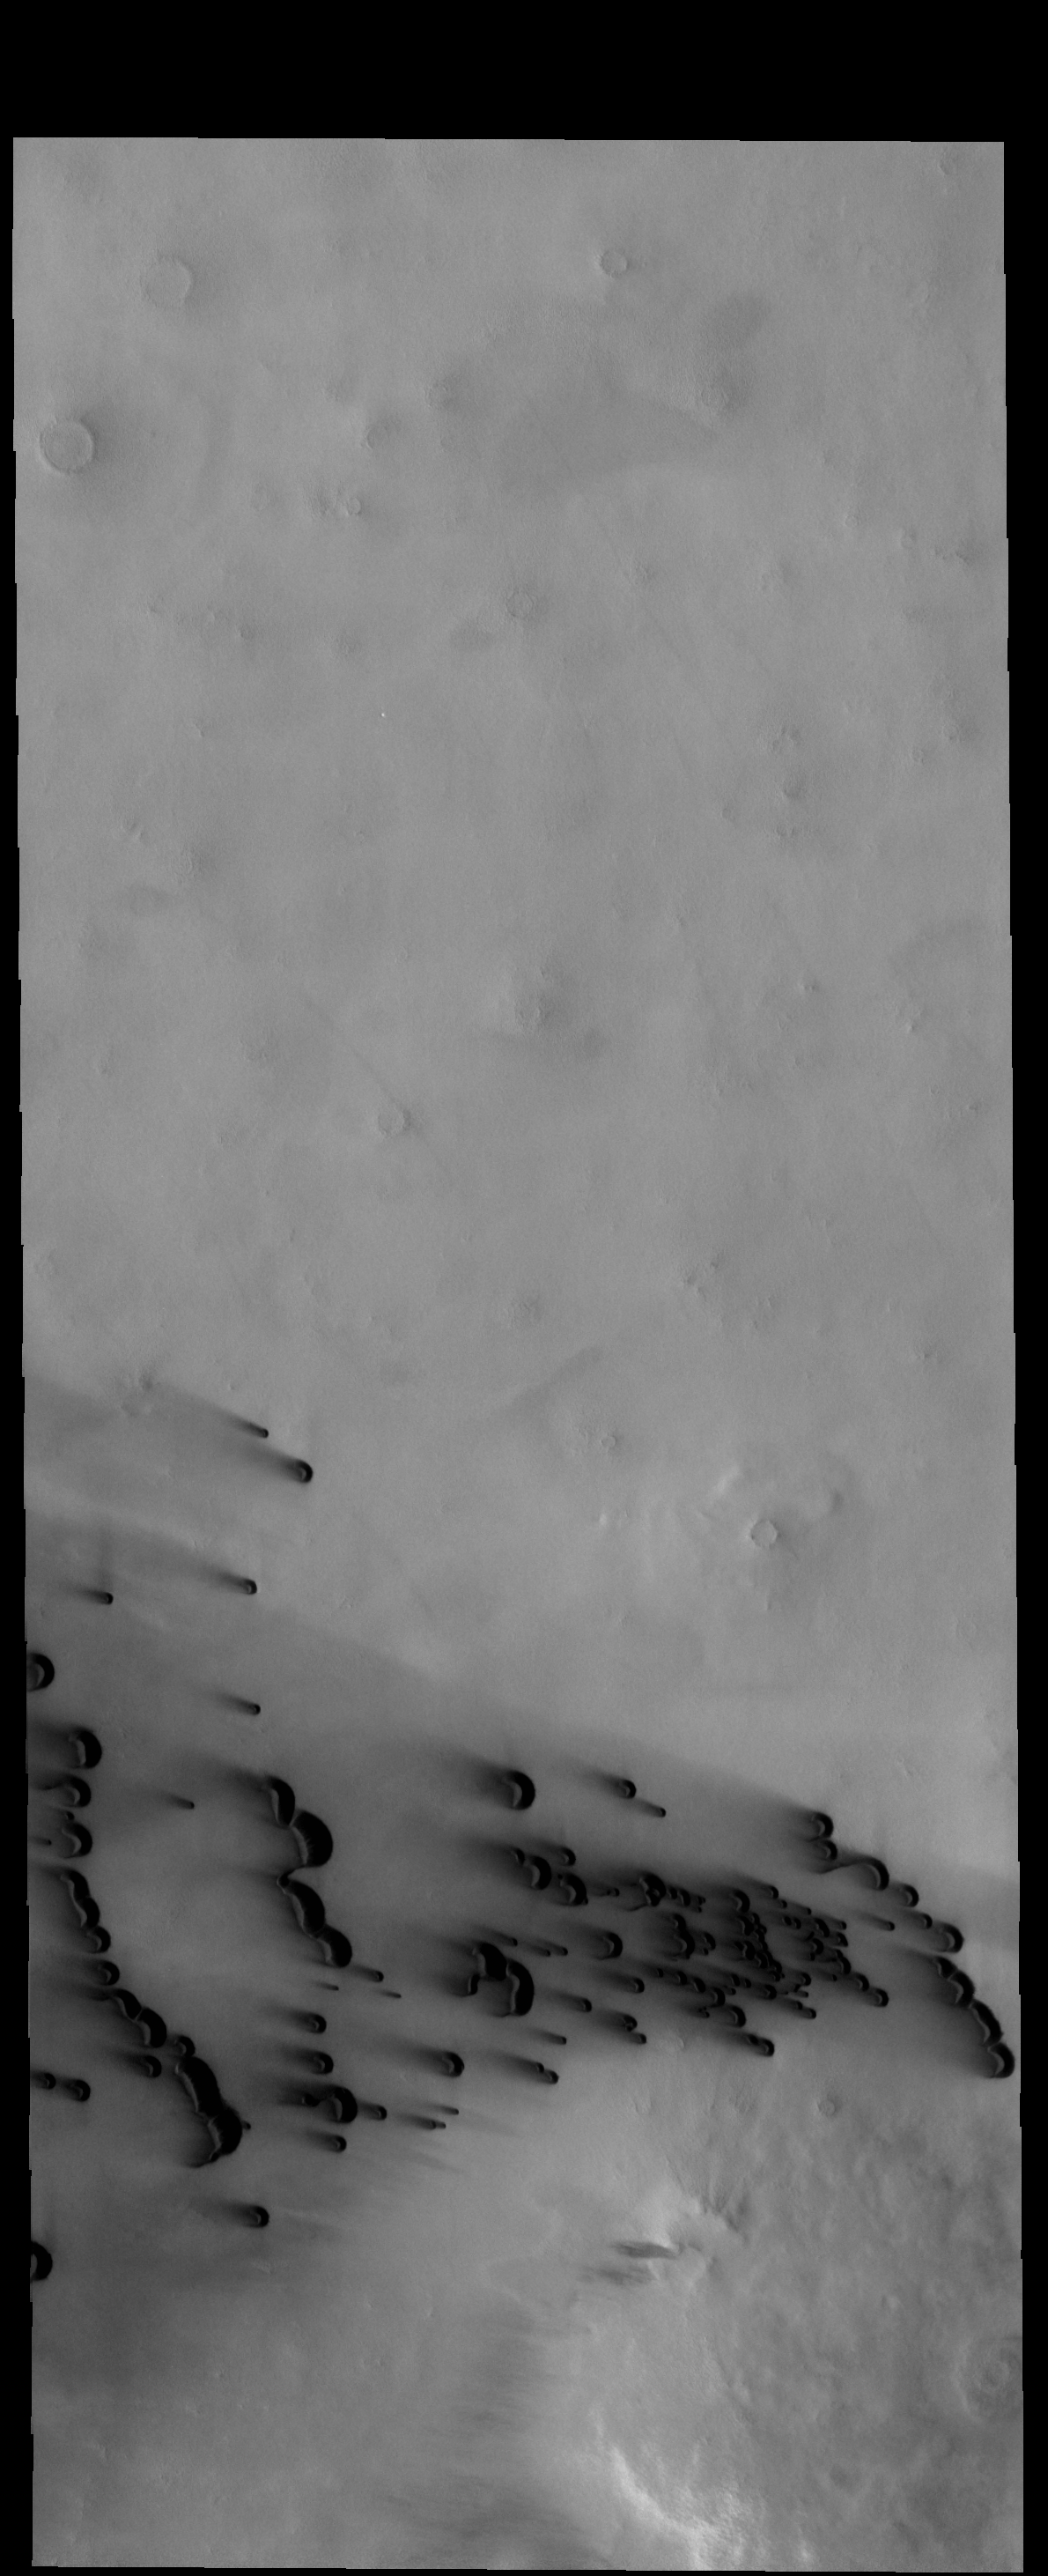

Dark Dunes

The small, dark dunes in this VIS image are located on the northern plains.

Credit: NASA/JPL-Caltech/ASU